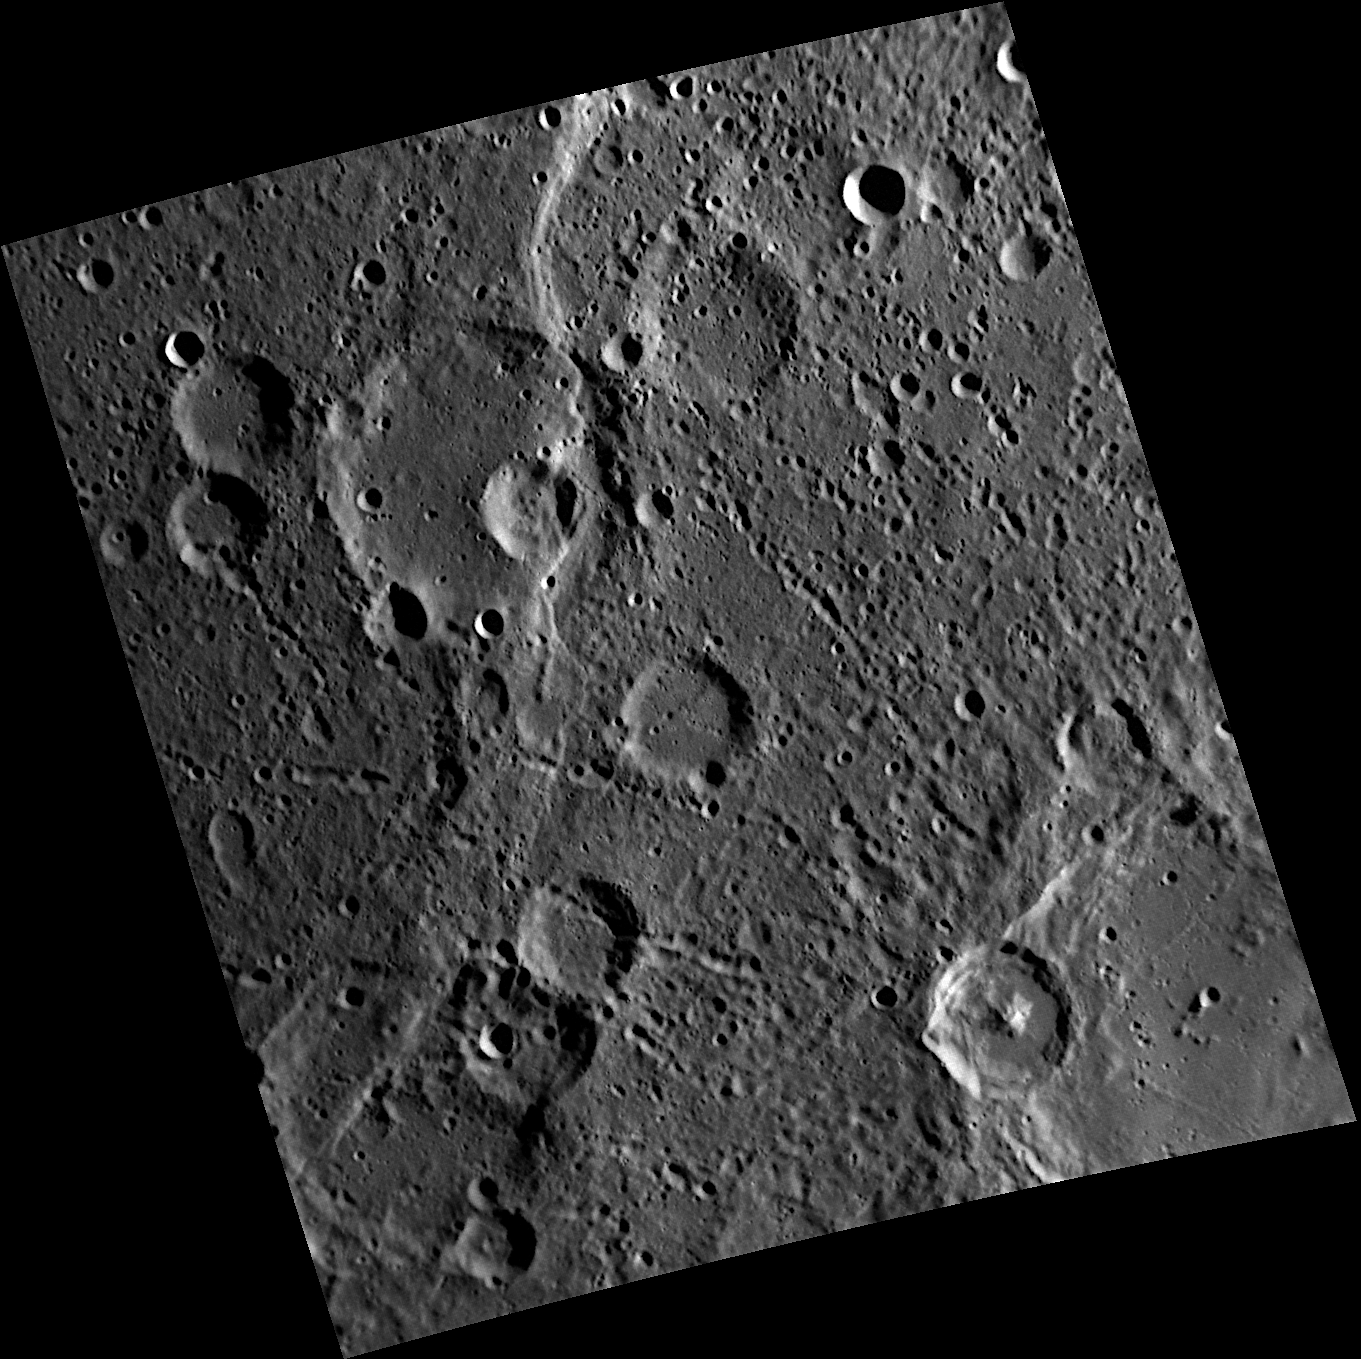

Why Not?

Pourquoi Pas Rupes cuts dramatically through a crater in the upper left portion of this image. This rupes was named for the French ship Pourquoi Pas (which translates to “why not” in English), captained by Jean-Baptiste Charcot to explore the Antarctic region from 1908-1910. Check out MDIS images of other rupes, such as Beagle and Endeavour.

This image was acquired as part of MDIS’s high-resolution stereo base map. The stereo base map is used in combination with the surface morphology base map to create high-resolution stereo views of Mercury’s surface, with an average resolution of 250 meters/pixel (0.16 miles/pixel or 820 feet/pixel) or better. During MESSENGER’s one-year mission, the surface morphology base map is acquired during the first 176 days, and the second 176 days are used to acquire the complementary stereo base map, which includes the image here.

The MESSENGER spacecraft is the first ever to orbit the planet Mercury, and the spacecraft’s seven scientific instruments and radio science investigation are unraveling the history and evolution of the Solar System’s innermost planet. Visit the Why Mercury? section of this website to learn more about the key science questions that the MESSENGER mission is addressing. During the one-year primary mission, MDIS is scheduled to acquire more than 75,000 images in support of MESSENGER’s science goals.

Date acquired: October 20, 2011
Image Mission Elapsed Time (MET): 227593205
Image ID: 908832
Instrument: Narrow Angle Camera (NAC) of the Mercury Dual Imaging System (MDIS)
Center Latitude: -54.77°
Center Longitude: 211.1° E
Resolution: 245 meters/pixel
Scale: The large crater being crossed by Pourquoi Pas Rupes is 75 kilometers (47 miles) in diameter
Incidence Angle: 76.0°
Emission Angle: 28.7°
Phase Angle: 82.5°

These images are from MESSENGER, a NASA Discovery mission to conduct the first orbital study of the innermost planet, Mercury. For information regarding the use of images, see the MESSENGER image use policy.

Credit: NASA/Johns Hopkins University Applied Physics Laboratory/Carnegie Institution of Washington